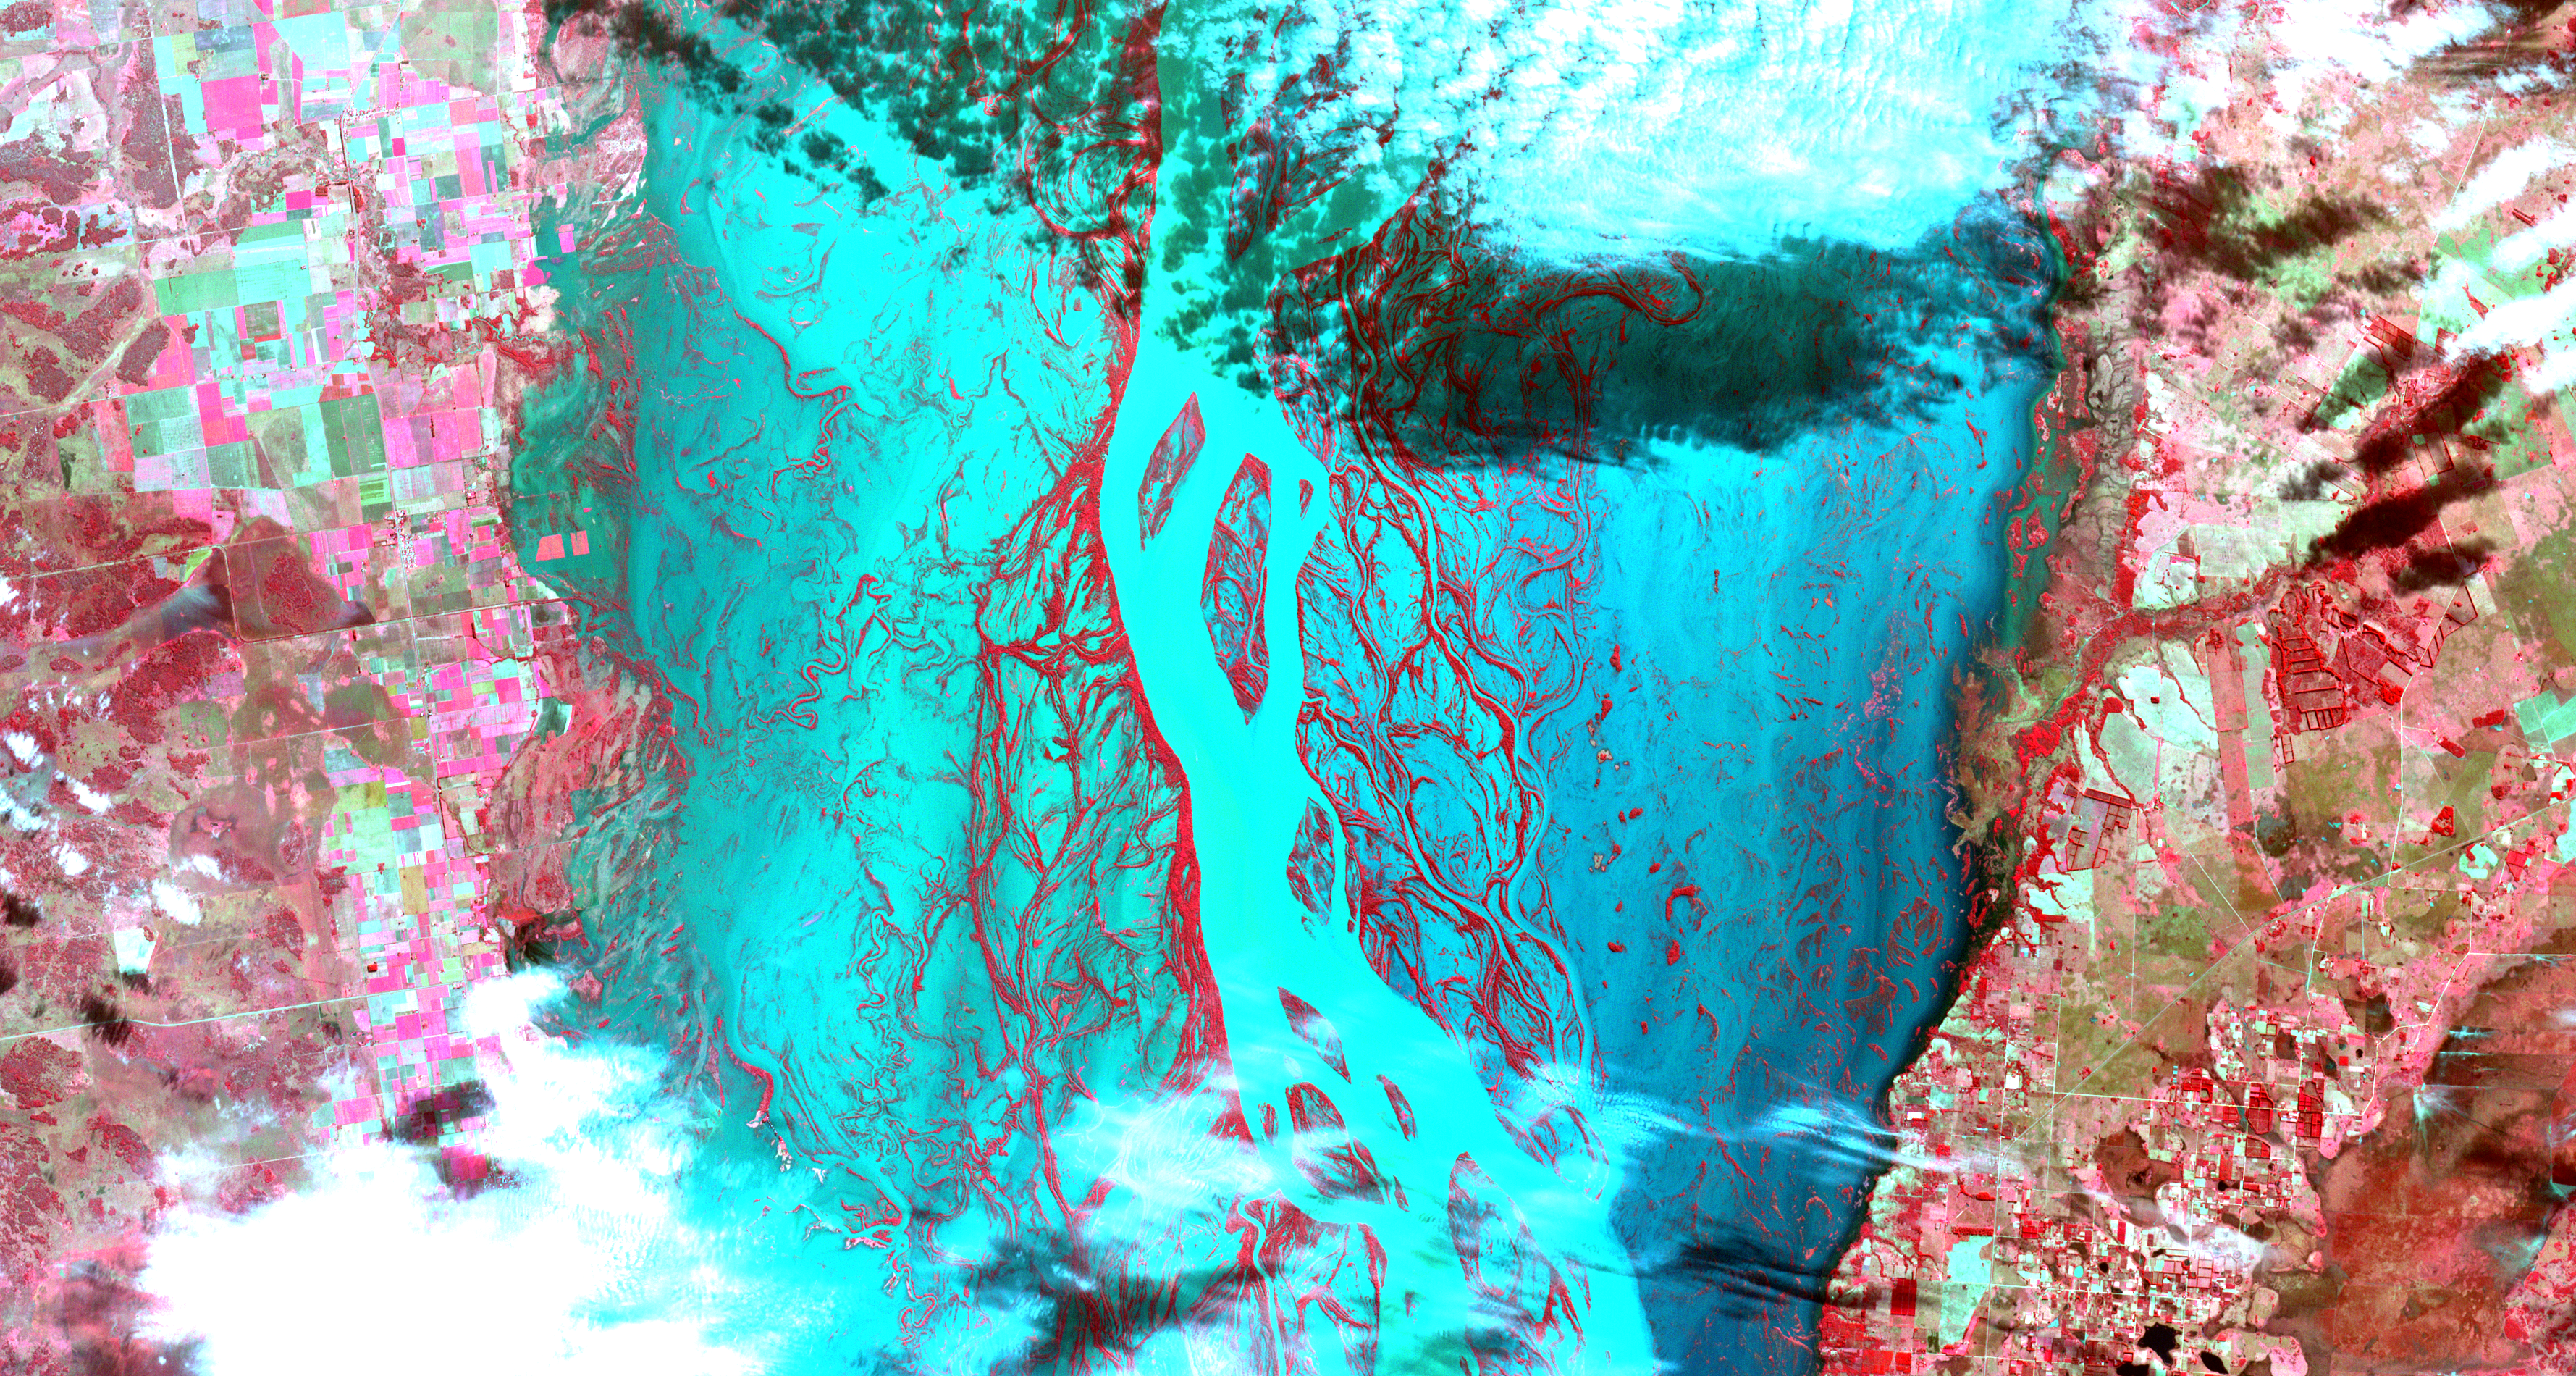

Flooding Along Parana River

Heavy rains, which began in mid-June, have resulted in major flooding along the Parana River in Argentina. Thousands of people have been forced to evacuate their homes in cities along the river. The neighboring countries of Paraguay, Uruguay and Brazil have also been affected. Vegetated areas are shown in shades of red; the river and flooded areas are blue and turquoise; clouds are white and light blue. This image from the Advanced Spaceborne Thermal Emission and Reflection Radiometer (ASTER) instrument, acquired on July 6, 2013, covers an area of 54 by 28.5 kilometers (33.5 by 17.7 miles), and is located at 28.2 degrees south latitude, 59.1 degrees west longitude.

With its 14 spectral bands from the visible to the thermal infrared wavelength region and its high spatial resolution of 15 to 90 meters (about 50 to 300 feet), ASTER images Earth to map and monitor the changing surface of our planet. ASTER is one of five Earth-observing instruments launched Dec. 18, 1999, on Terra. The instrument was built by Japan’s Ministry of Economy, Trade and Industry. A joint U.S./Japan science team is responsible for validation and calibration of the instrument and data products.

The broad spectral coverage and high spectral resolution of ASTER provides scientists in numerous disciplines with critical information for surface mapping and monitoring of dynamic conditions and temporal change. Example applications are: monitoring glacial advances and retreats; monitoring potentially active volcanoes; identifying crop stress; determining cloud morphology and physical properties; wetlands evaluation; thermal pollution monitoring; coral reef degradation; surface temperature mapping of soils and geology; and measuring surface heat balance.

The U.S. science team is located at NASA’s Jet Propulsion Laboratory, Pasadena, Calif. The Terra mission is part of NASA’s Science Mission Directorate, Washington, D.C.

Credit: NASA/GSFC/METI/ERSDAC/JAROS, and U.S./Japan ASTER Science Team